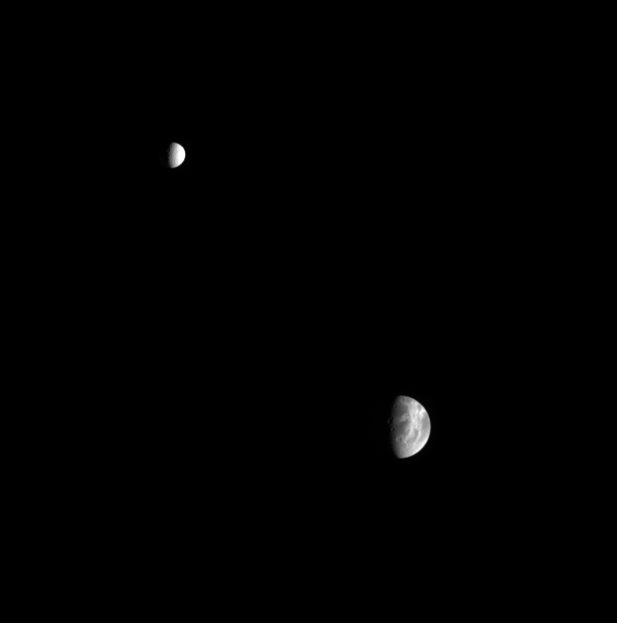

Mimas and Dione

Saturn’s moon Mimas poses with the larger moon Dione in this handsome portrait. The wispy fractured terrain of Dione’s trailing side is visible here. Mimas is 397 kilometers (247 miles) across, while Dione is 1,118 kilometers (695 miles) across.

The image was taken in visible light with the Cassini spacecraft narrow-angle camera on March 18, 2005, at a distance of approximately 2.6 million kilometers (1.6 million miles) from Saturn. The image scale is 15 kilometers (9 miles) per pixel on Mimas and 18 kilometers (11 miles) per pixel on Dione.

The Cassini-Huygens mission is a cooperative project of NASA, the European Space Agency and the Italian Space Agency. The Jet Propulsion Laboratory, a division of the California Institute of Technology in Pasadena, manages the mission for NASA’s Science Mission Directorate, Washington, D.C. The Cassini orbiter and its two onboard cameras were designed, developed and assembled at JPL. The imaging team is based at the Space Science Institute, Boulder, Colo.

Credit: NASA/JPL/Space Science Institute